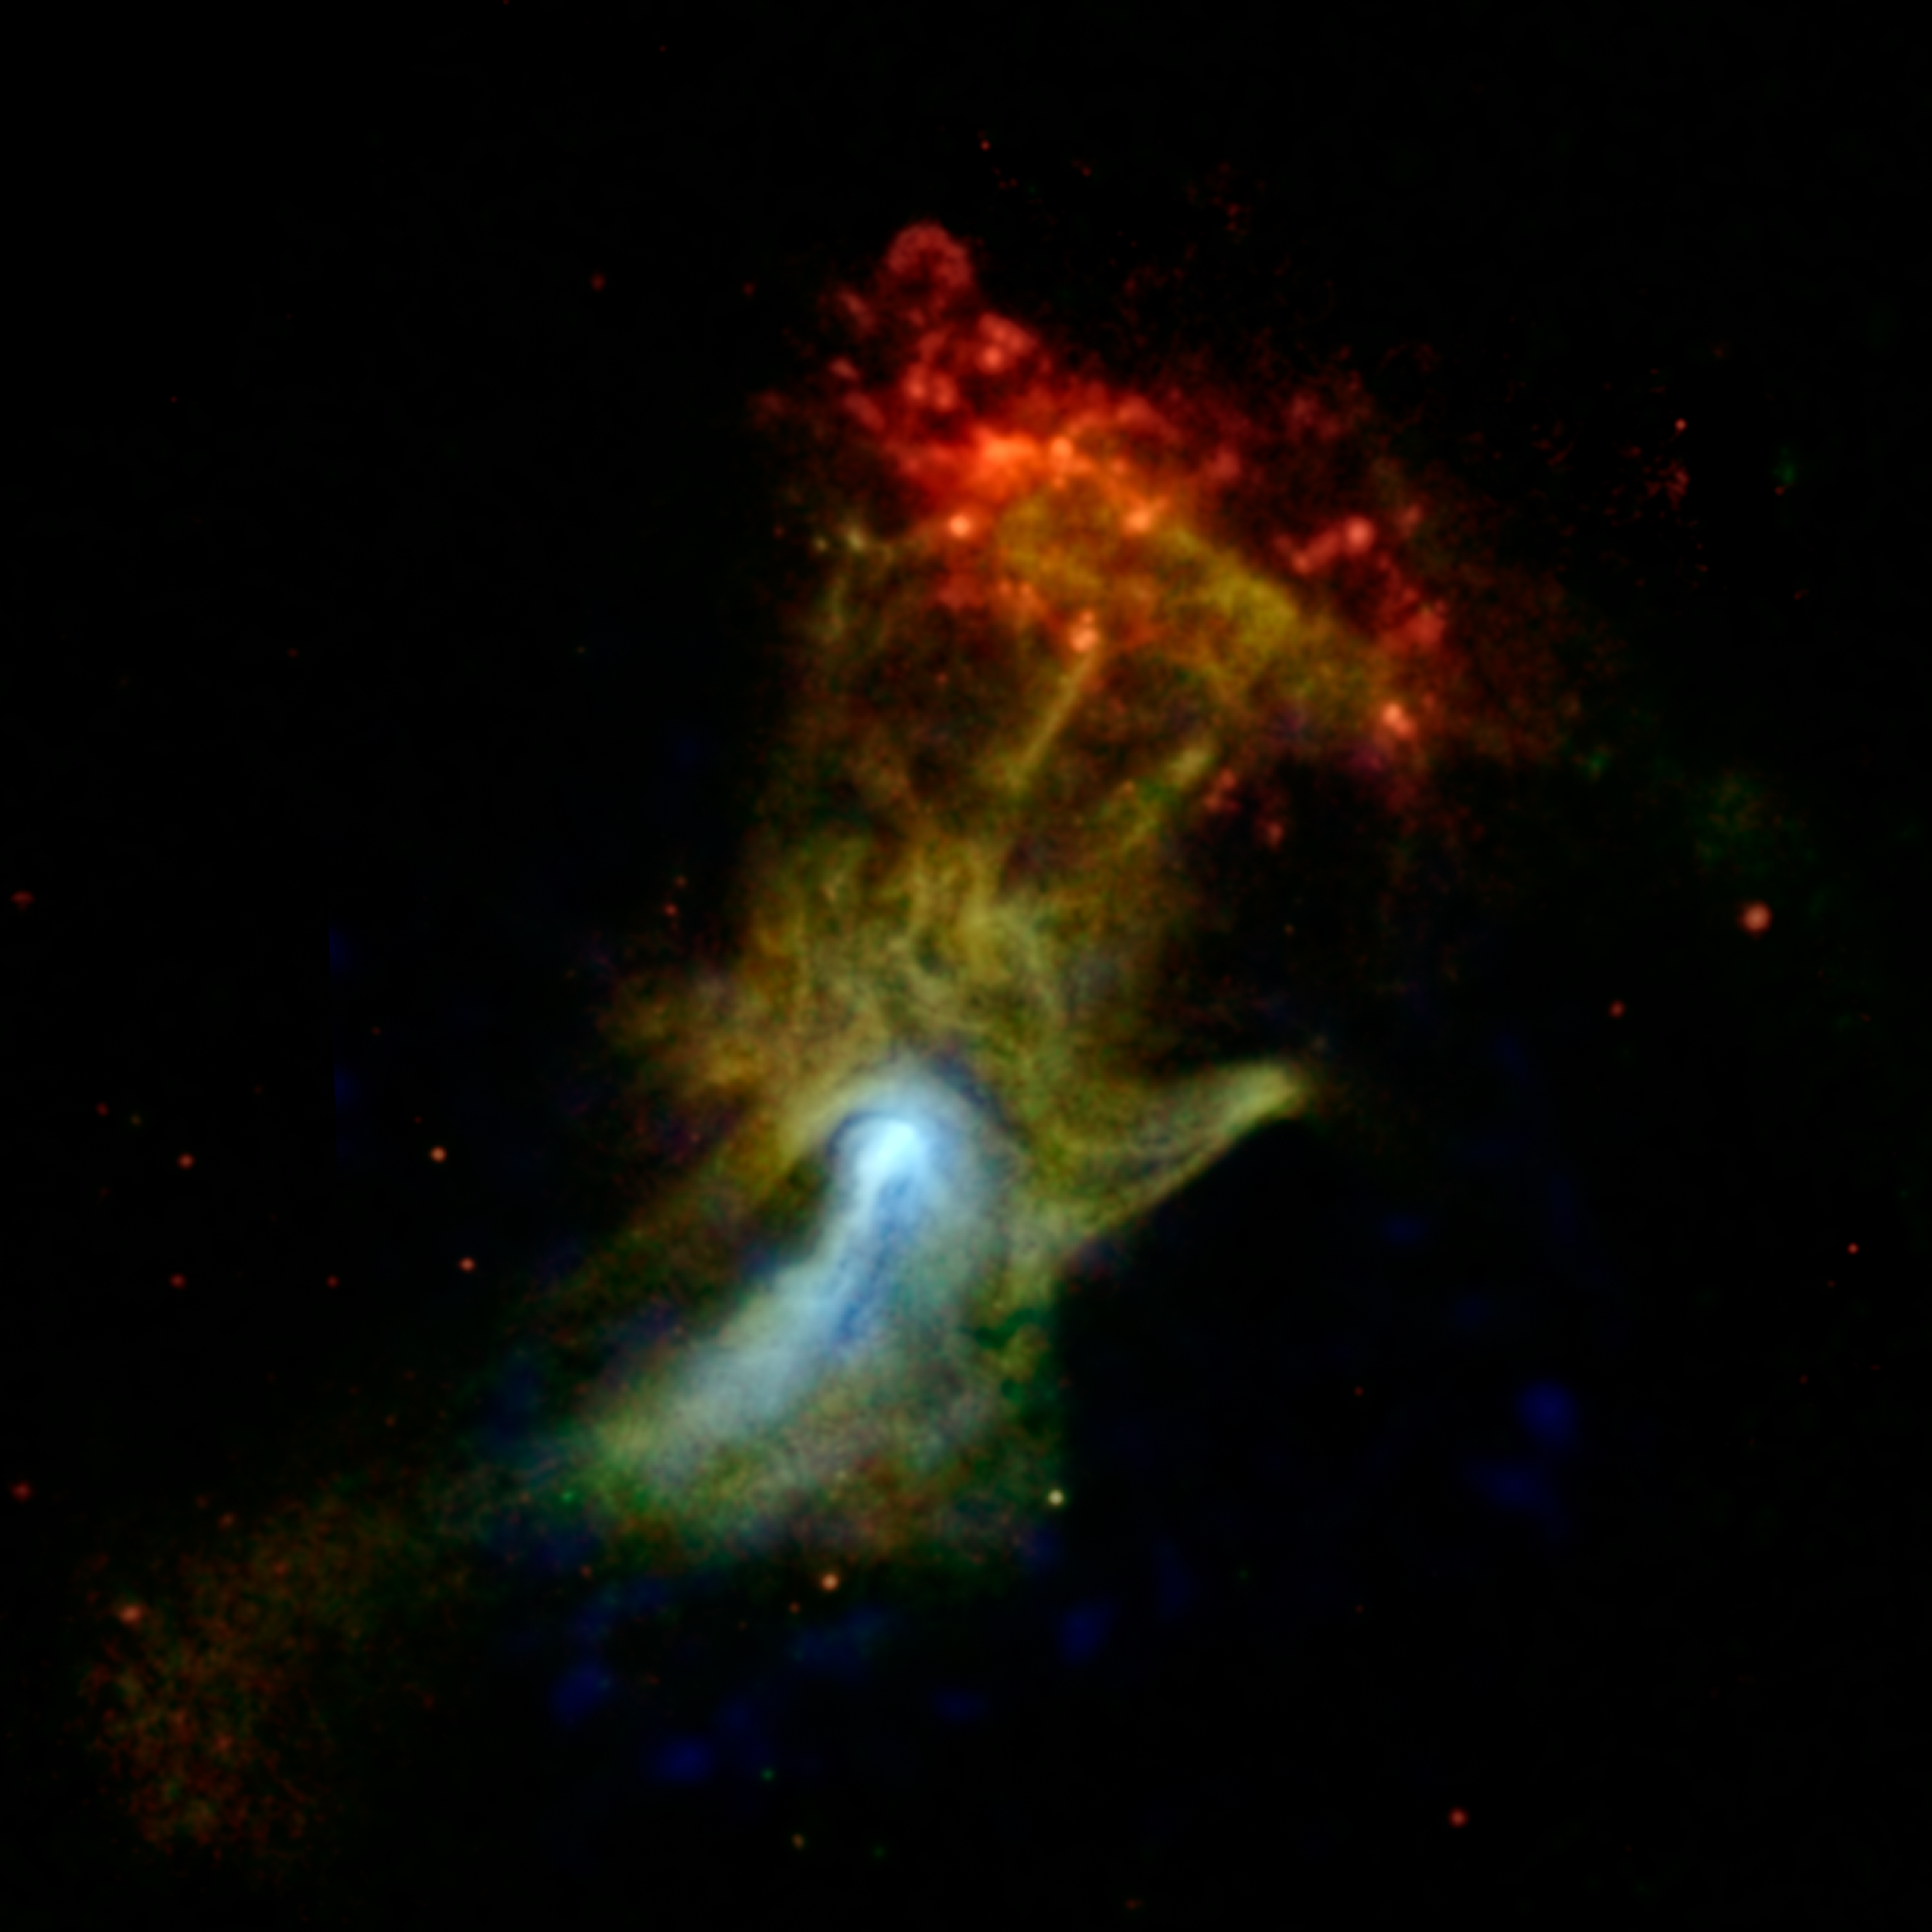

High-Energy X-ray View of 'Hand of God'

Can you see the shape of a hand in this new X-ray image? The hand might look like an X-ray from the doctor's office, but it is actually a cloud of material ejected from a star that exploded. NASA's Nuclear Spectroscopic Telescope Array, or NuSTAR, has imaged the structure in high-energy X-rays for the first time, shown in blue. Lower-energy X-ray light previously detected by NASA's Chandra X-ray Observatory is shown in green and red.

Nicknamed the "Hand of God," this object is called a pulsar wind nebula. It's powered by the leftover, dense core of a star that blew up in a supernova explosion. The stellar corpse, called PSR B1509-58, or B1509 for short, is a pulsar: it rapidly spins around, seven times per second, firing out a particle wind into the material around it -- material that was ejected in the star's explosion. These particles are interacting with magnetic fields around the material, causing it to glow with X-rays. The result is a cloud that, in previous images, looked like an open hand. The pulsar itself can't be seen in this picture, but is located near the bright white spot.

One of the big mysteries of this object is whether the pulsar particles are interacting with the material in a specific way to make it look like a hand, or if the material is in fact shaped like a hand.

NuSTAR's view is providing new clues to the puzzle. The hand actually shrinks in the NuSTAR image, looking more like a fist, as indicated by the blue color. The northern region, where the fingers are located, shrinks more than the southern part, where a jet lies, implying the two areas are physically different.

The red cloud at the end of the finger region is a different structure, called RCW 89. Astronomers think the pulsar's wind is heating the cloud, causing it to glow with lower-energy X-ray light.

In this image, X-ray light seen by Chandra with energy ranges of 0.5 to 2 kiloelectron volts (keV) and 2 to 4 keV is shown in red and green, respectively, while X-ray light detected by NuSTAR in the higher-energy range of 7 to 25 keV is blue.

Credit: NASA/JPL-Caltech